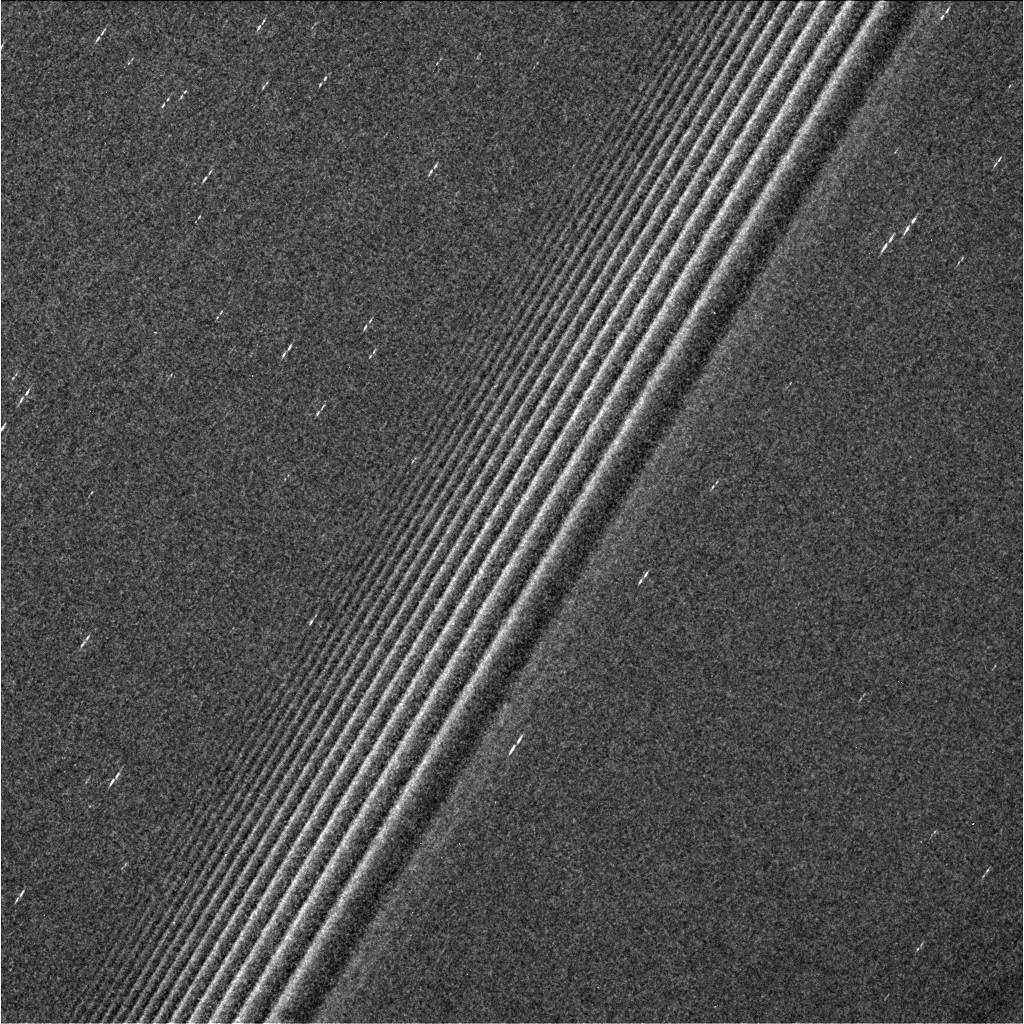

Propeller Belts of Saturn

This view from NASA’s Cassini spacecraft is the sharpest ever taken of belts of the features called propellers in the middle part of Saturn’s A ring.

The propellers are the small, bright features that look like double dashes, visible on both sides of the wave pattern that crosses the image diagonally from top to bottom.

The original discovery of propellers in this region in Saturn’s rings (see PIA07790, PIA07791, PIA07792) was made using several images taken from very close to the rings during Cassini’s 2004 arrival at Saturn. Those discovery images were of low resolution and were difficult to interpret, and there were few clues as to how the small propellers seen in those images were related to the larger propellers Cassini observed later in the mission (for example PIA21437, PIA21433, and PIA21447).

This image, for the first time, shows swarms of propellers of a wide range of sizes, putting the ones Cassini observed in its Saturn arrival images in context. Scientists will use this information to derive a “particle size distribution” for propeller moons, which is an important clue to their origins.

This region was also featured in PIA21059.

The image was taken using the Cassini spacecraft’s narrow-angle camera on April 19. The view was has an image scale of 0.24 mile (385 meters) per pixel, and was taken at a sun-ring-spacecraft angle, or phase angle, of 108 degrees. The view looks toward a point approximately 80,000 miles (129,000 kilometers) from Saturn’s center.

The Cassini mission is a cooperative project of NASA, ESA (the European Space Agency) and the Italian Space Agency. The Jet Propulsion Laboratory, a division of the California Institute of Technology in Pasadena, manages the mission for NASA’s Science Mission Directorate, Washington. The Cassini orbiter and its two onboard cameras were designed, developed and assembled at JPL. The imaging operations center is based at the Space Science Institute in Boulder, Colorado.

Credit: NASA/JPL-Caltech/Space Science Institute